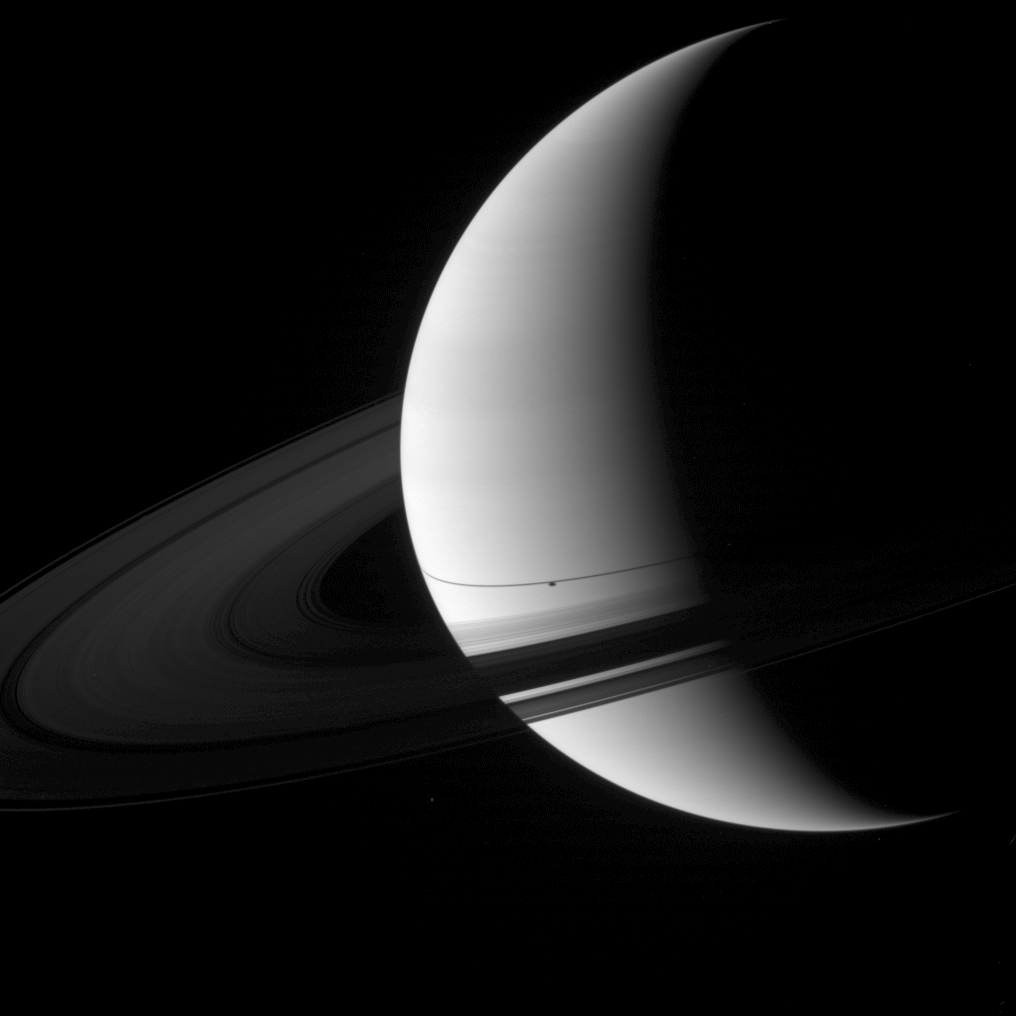

Shadow South of Another

The shadow of the moon Enceladus appears on Saturn just south of the thin shadow of the planet’s rings in this image captured shortly after Saturn’s August 2009 equinox.

Enceladus (504 kilometers, or 313 miles across) is not shown, but Mimas (396 kilometers, or 246 miles across) is visible outside the rings below the middle of the image.

The novel illumination geometry that accompanies equinox lowers the sun’s angle to the ringplane, significantly darkens the rings, and causes out-of-plane structures to look anomalously bright and cast shadows across the rings. These scenes are possible only during the few months before and after Saturn’s equinox, which occurs only once in about 15 Earth years. Before and after equinox, Cassini’s cameras have spotted not only the predictable shadows of some of Saturn’s moons (see PIA11657), but also the shadows of newly revealed vertical structures in the rings themselves (see PIA11665).

This view looks toward the northern, sunlit side of the rings from about 11 degrees above the ringplane. The rings have been brightened relative to the planet to enhance visibility.

The image was taken in visible green light with the Cassini spacecraft wide-angle camera on Aug. 19, 2009. The view was acquired at a distance of approximately 2.3 million kilometers (1.4 million miles) from Saturn and at a Sun-Saturn-spacecraft, or phase, angle of 115 degrees. Image scale is 132 kilometers (82 miles) per pixel.

The Cassini-Huygens mission is a cooperative project of NASA, the European Space Agency and the Italian Space Agency. The Jet Propulsion Laboratory, a division of the California Institute of Technology in Pasadena, manages the mission for NASA’s Science Mission Directorate, Washington, D.C. The Cassini orbiter and its two onboard cameras were designed, developed and assembled at JPL. The imaging operations center is based at the Space Science Institute in Boulder, Colo.

Credit: NASA/JPL/Space Science Institute